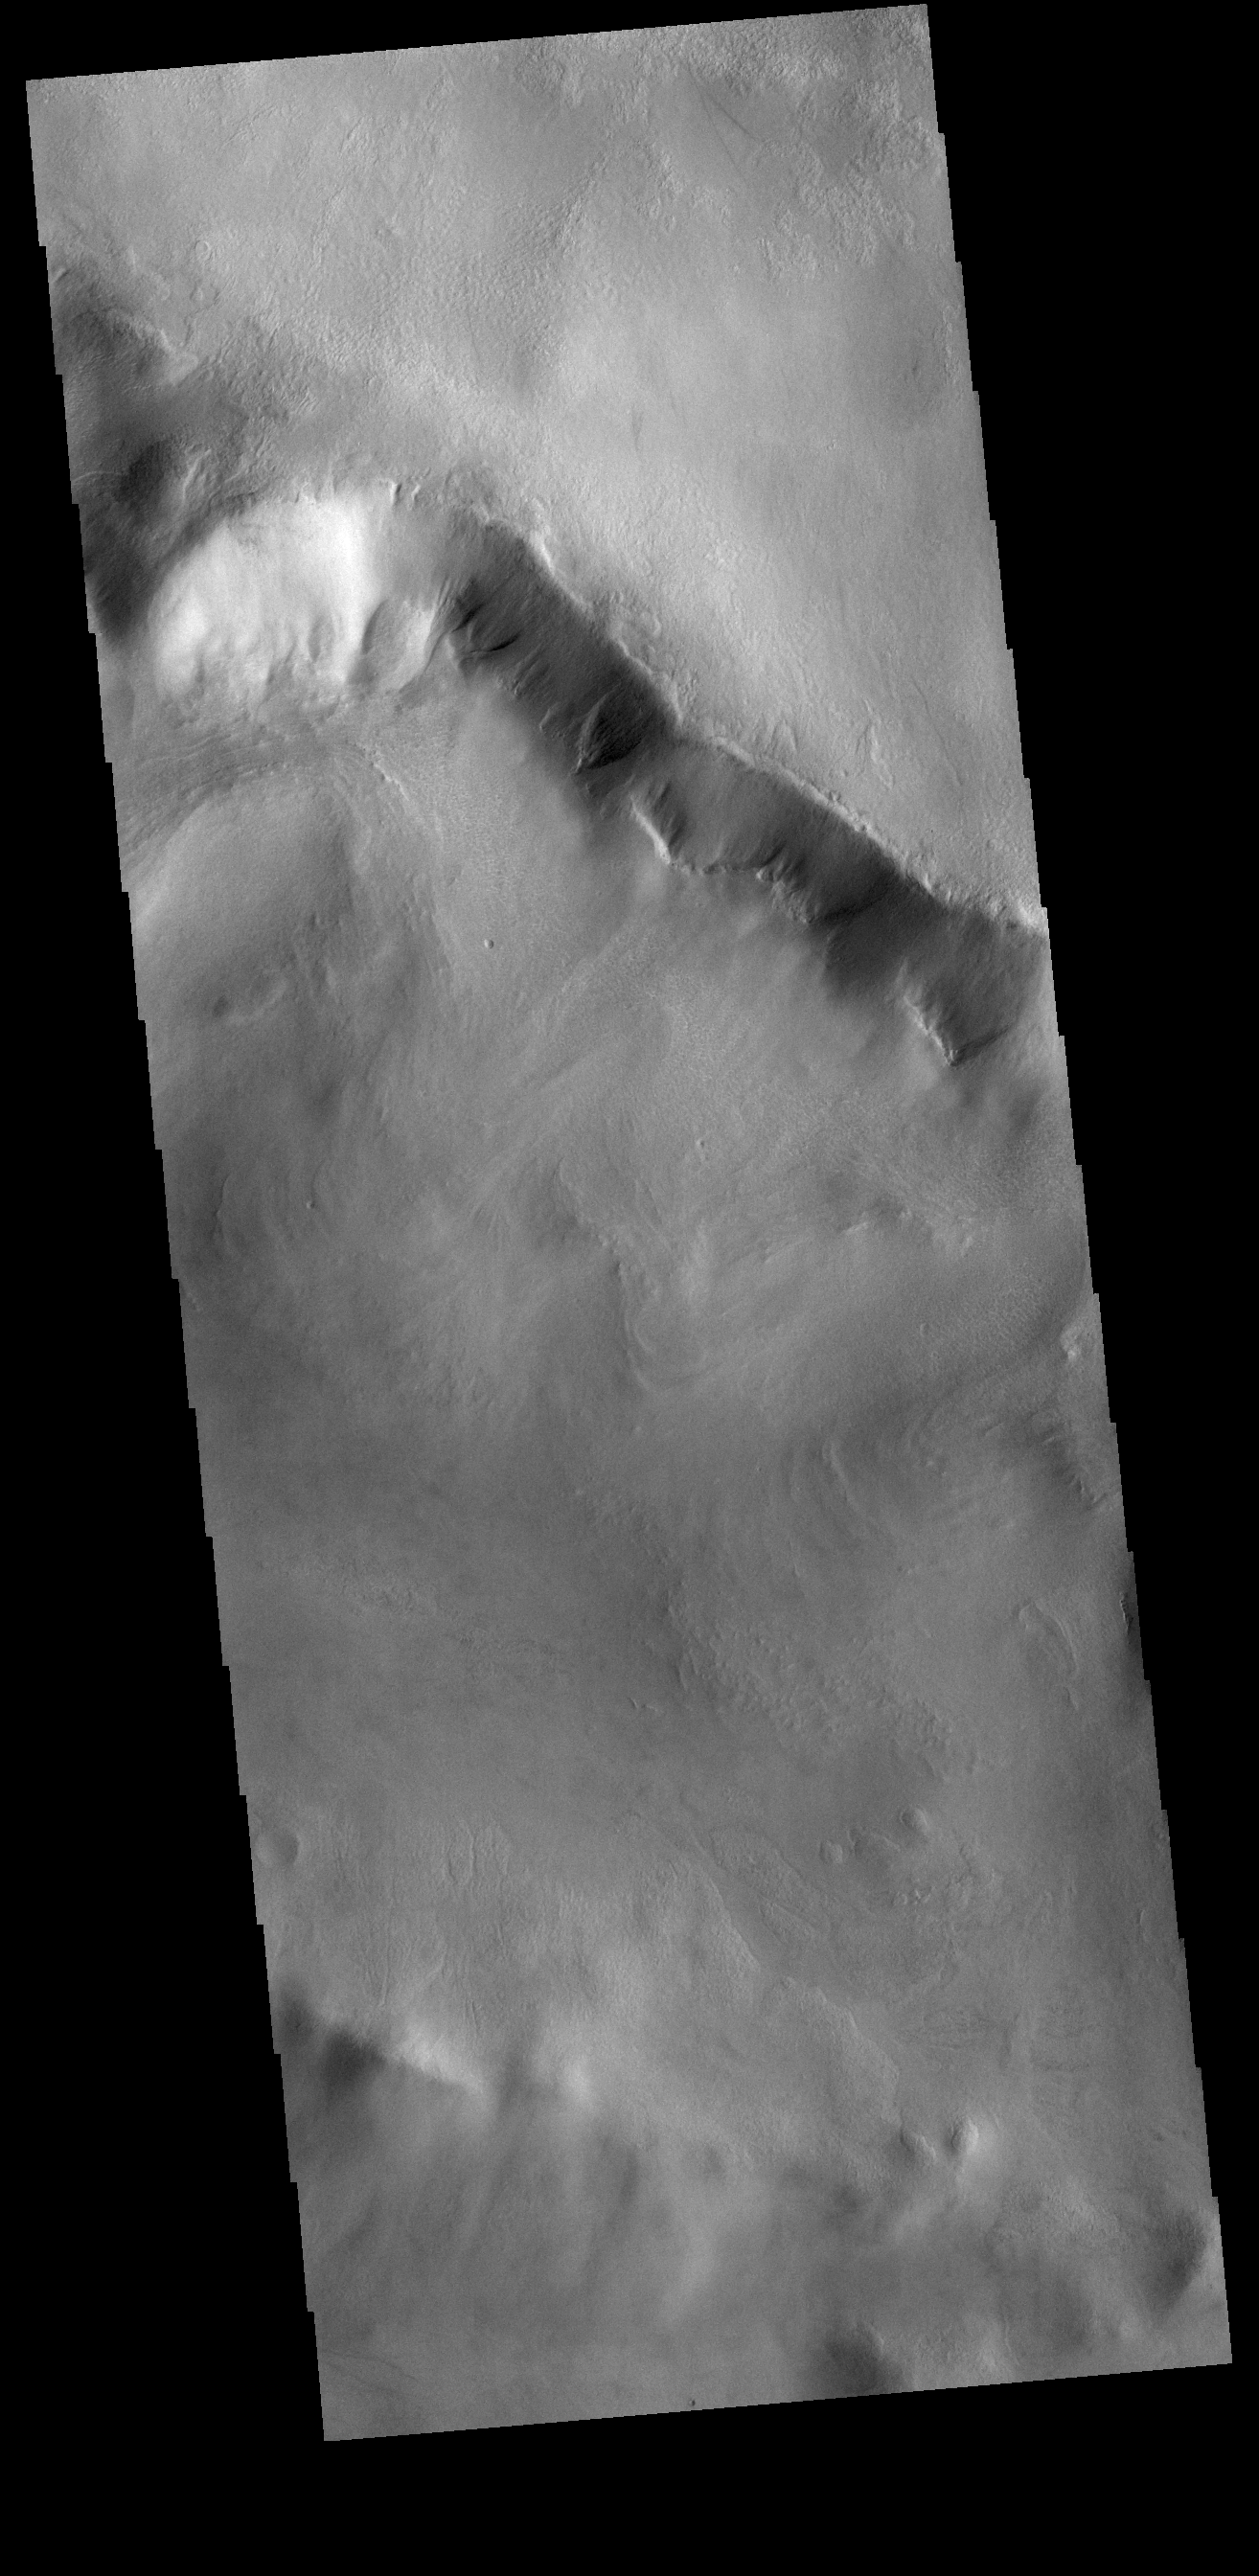

Gullies

Multiple gullies dissect the rim of this unnamed crater in Terra Cimmeria.

Credit: NASA/JPL-Caltech/ASU